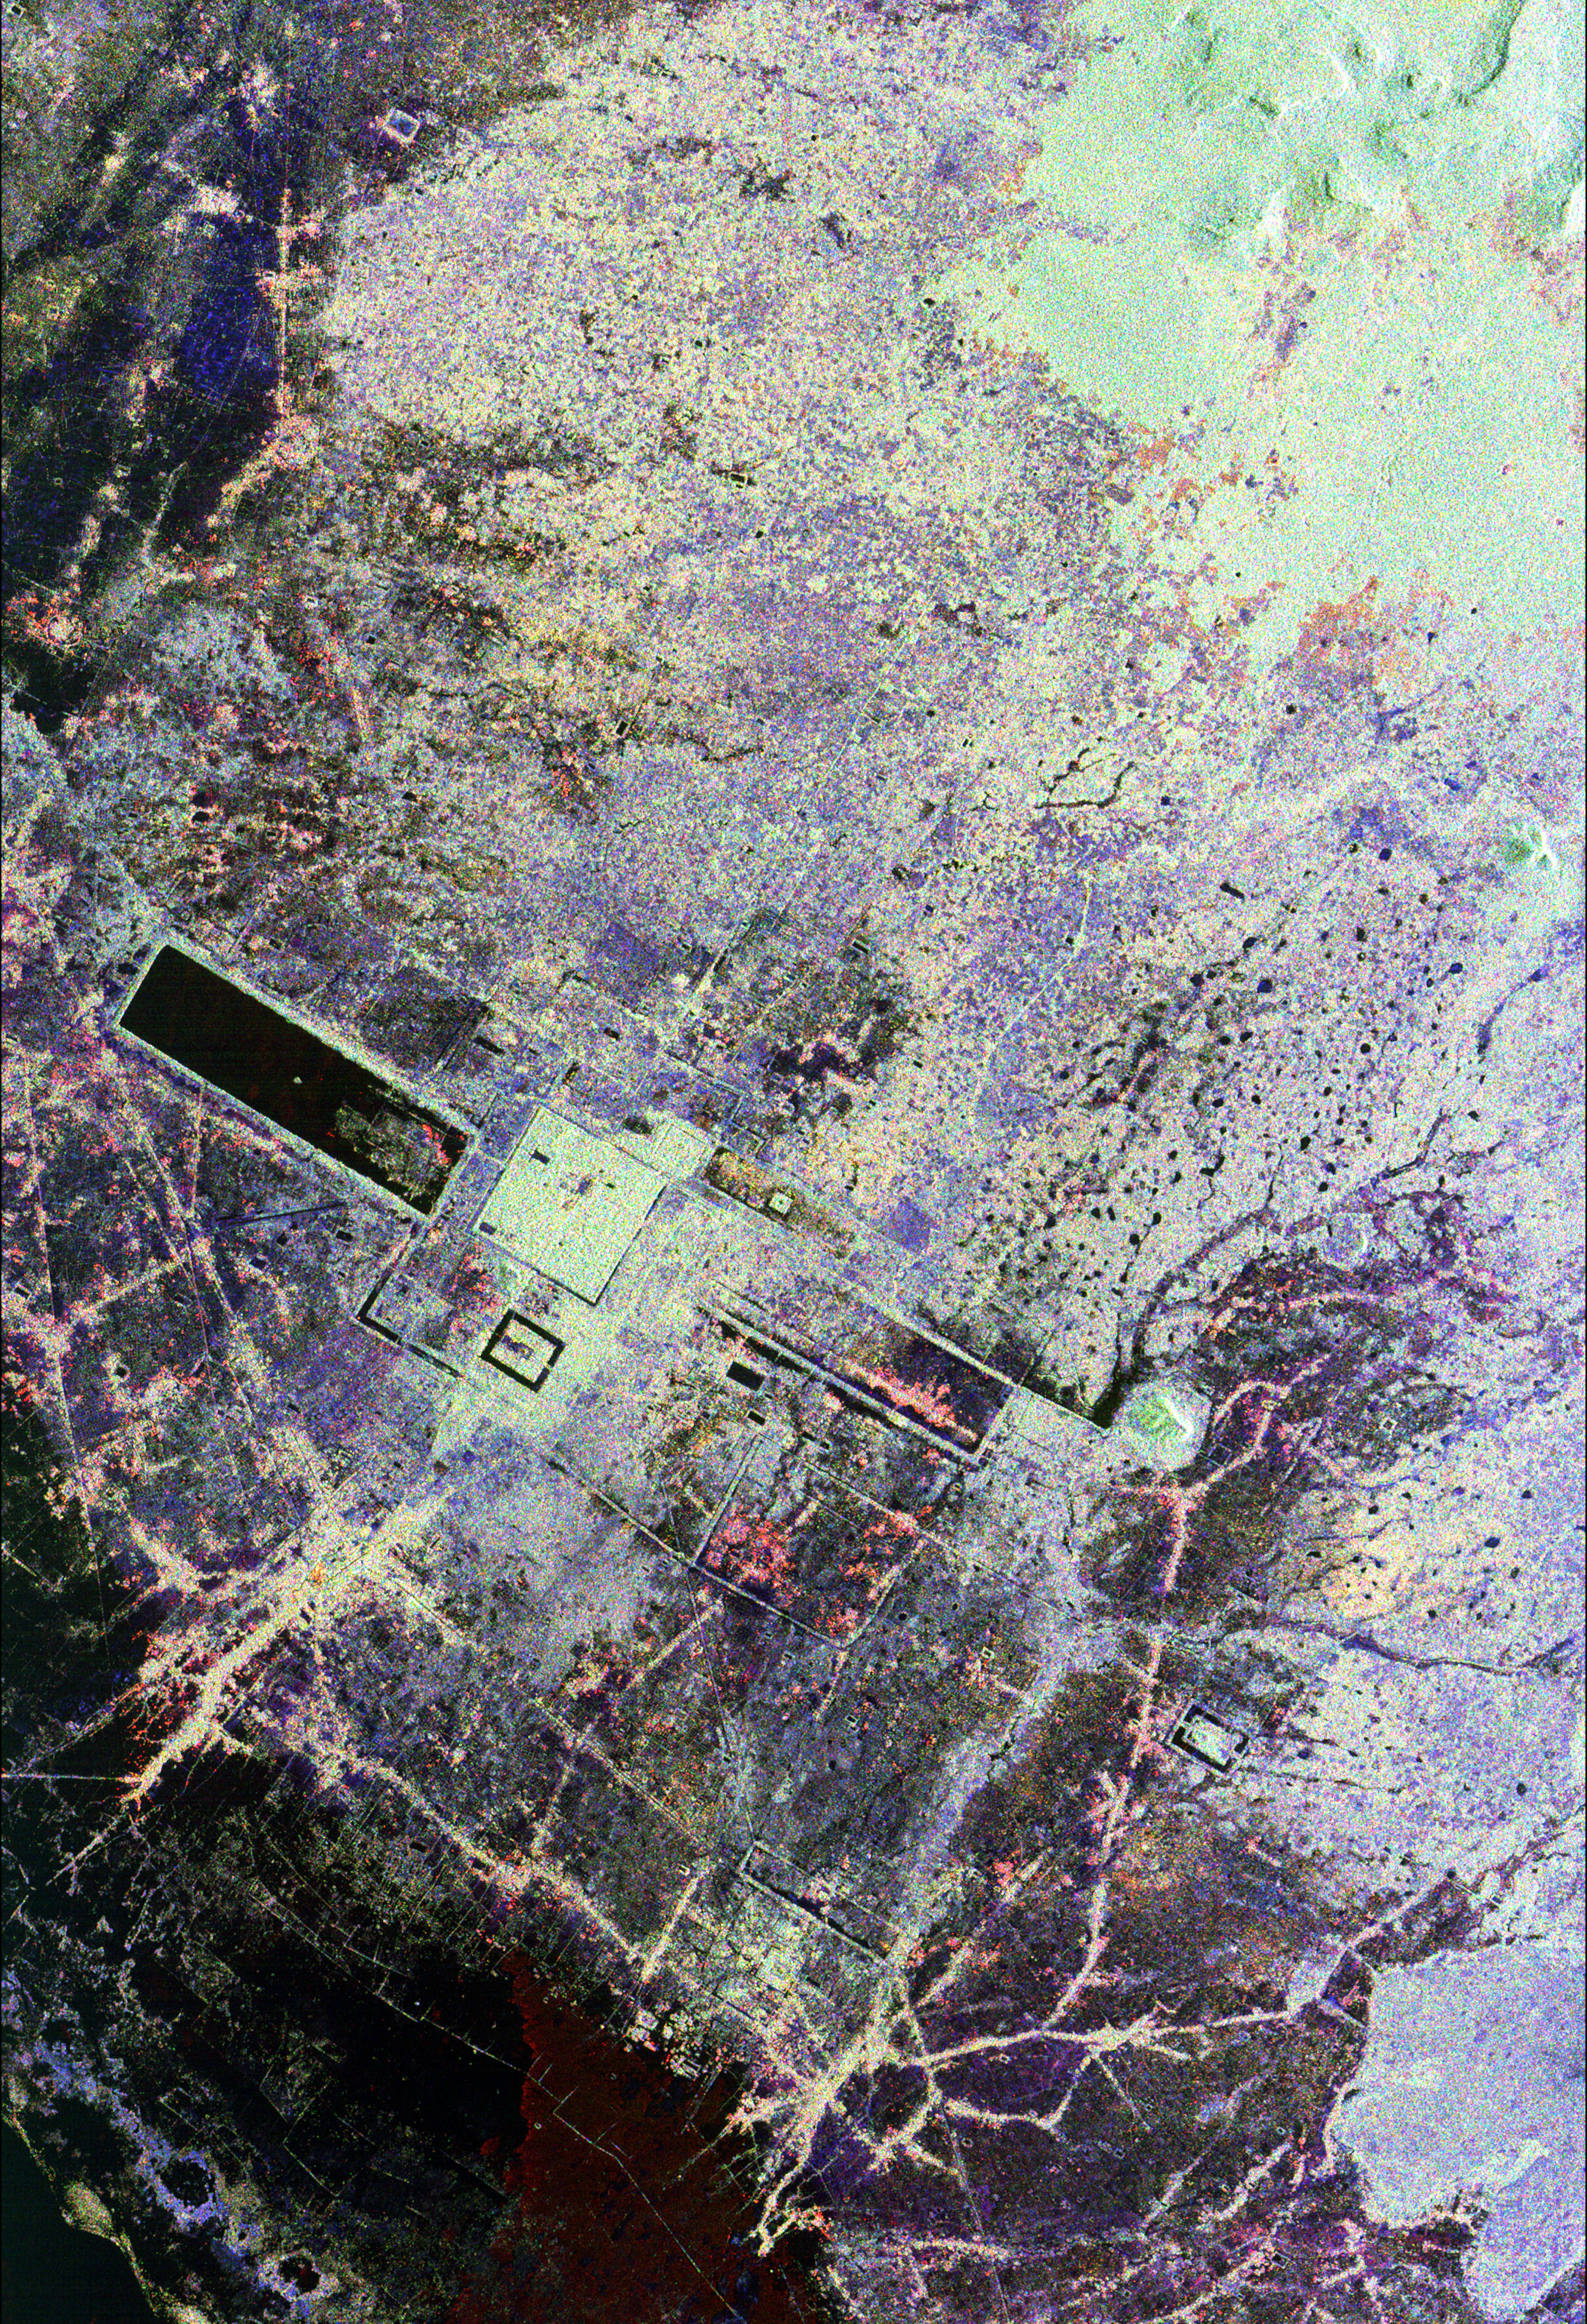

Angkor, Cambodia

This is an image of the area around the city of Angkor, Cambodia. The city houses an ancient complex of more than 60 temples dating back to the 9th century. The principal complex, Angkor Wat, is the bright square just left of the center of the image. It is surrounded by a reservoir that appears in this image as a thick black line. The larger bright square above Angkor Wat is another temple complex called Angkor Thom. Archeologists studying this image believe the blue-purple area slightly north of Angkor Thom may be previously undiscovered structures. In the lower right is a bright rectangle surrounded by a dark reservoir, which houses the temple complex Chau Srei Vibol. In its heyday, Angkor had a population of 1 million residents and was the spiritual center for the Khmer people until it was abandoned in the 15th century. The image was acquired by the Spaceborne Imaging Radar-C/X-band Synthetic Aperture Radar (SIR-C/X-SAR) on the 15th orbit of the space shuttle Endeavour on September 30, 1994. The image shows an area approximately 55 kilometers by 85 kilometers (34 miles by 53 miles) that is centered at 13.43 degrees north latitude and 103.9 degrees east longitude. The colors in this image were obtained using the following radar channels: red represents the L-band (horizontally transmitted and received); green represents the L-band (horizontally transmitted and vertically received); blue represents the C-band (horizontally transmitted and vertically received). The body of water in the south-southwest corner is Tonle Sap, Cambodia’s great central lake. The urban area at the lower left of the image is the present-day town of Siem Reap. The adjoining lines are both modern and ancient roads and the remains of Angkor’s vast canal system that was used for both irrigation and transportation. The large black rectangles are ancient reservoirs. Today the Angkor complex is hidden beneath a dense rainforest canopy, making it difficult for researchers on the ground to study the ancient city. The SIR-C/X-SAR data are being used by archaeologists at the World Monuments Fund and the Royal Angkor Foundation to understand how the city grew, flourished and later fell into disuse over an 800-year period. The data are also being used to help reconstruct the vast system of hydrological works, canals and reservoirs, which have gone out of use over time. Research teams from more than 11 countries will be using this data to study the Angkor complex.

Spaceborne Imaging Radar-C and X-Synthetic Aperture Radar (SIR-C/X-SAR) is part of NASA’s Mission to Planet Earth. The radars illuminate Earth with microwaves allowing detailed observations at any time, regardless of weather or sunlight conditions. SIR-C/X-SAR uses three microwave wavelengths: L-band (24 cm), C-band (6 cm) and X-band (3 cm). The multi-frequency data will be used by the international scientific community to better understand the global environment and how it is changing. The SIR-C/X-SAR data, complemented by aircraft and ground studies, will give scientists clearer insights into those environmental changes which are caused by nature and those changes which are induced by human activity. SIR-C was developed by NASA’s Jet Propulsion Laboratory. X-SAR was developed by the Dornier and Alenia Spazio companies for the German space agency, Deutsche Agentur fuer Raumfahrtangelegenheiten (DARA), and the Italian space agency, Agenzia Spaziale Italiana (ASI).

Credit: NASA/JPL